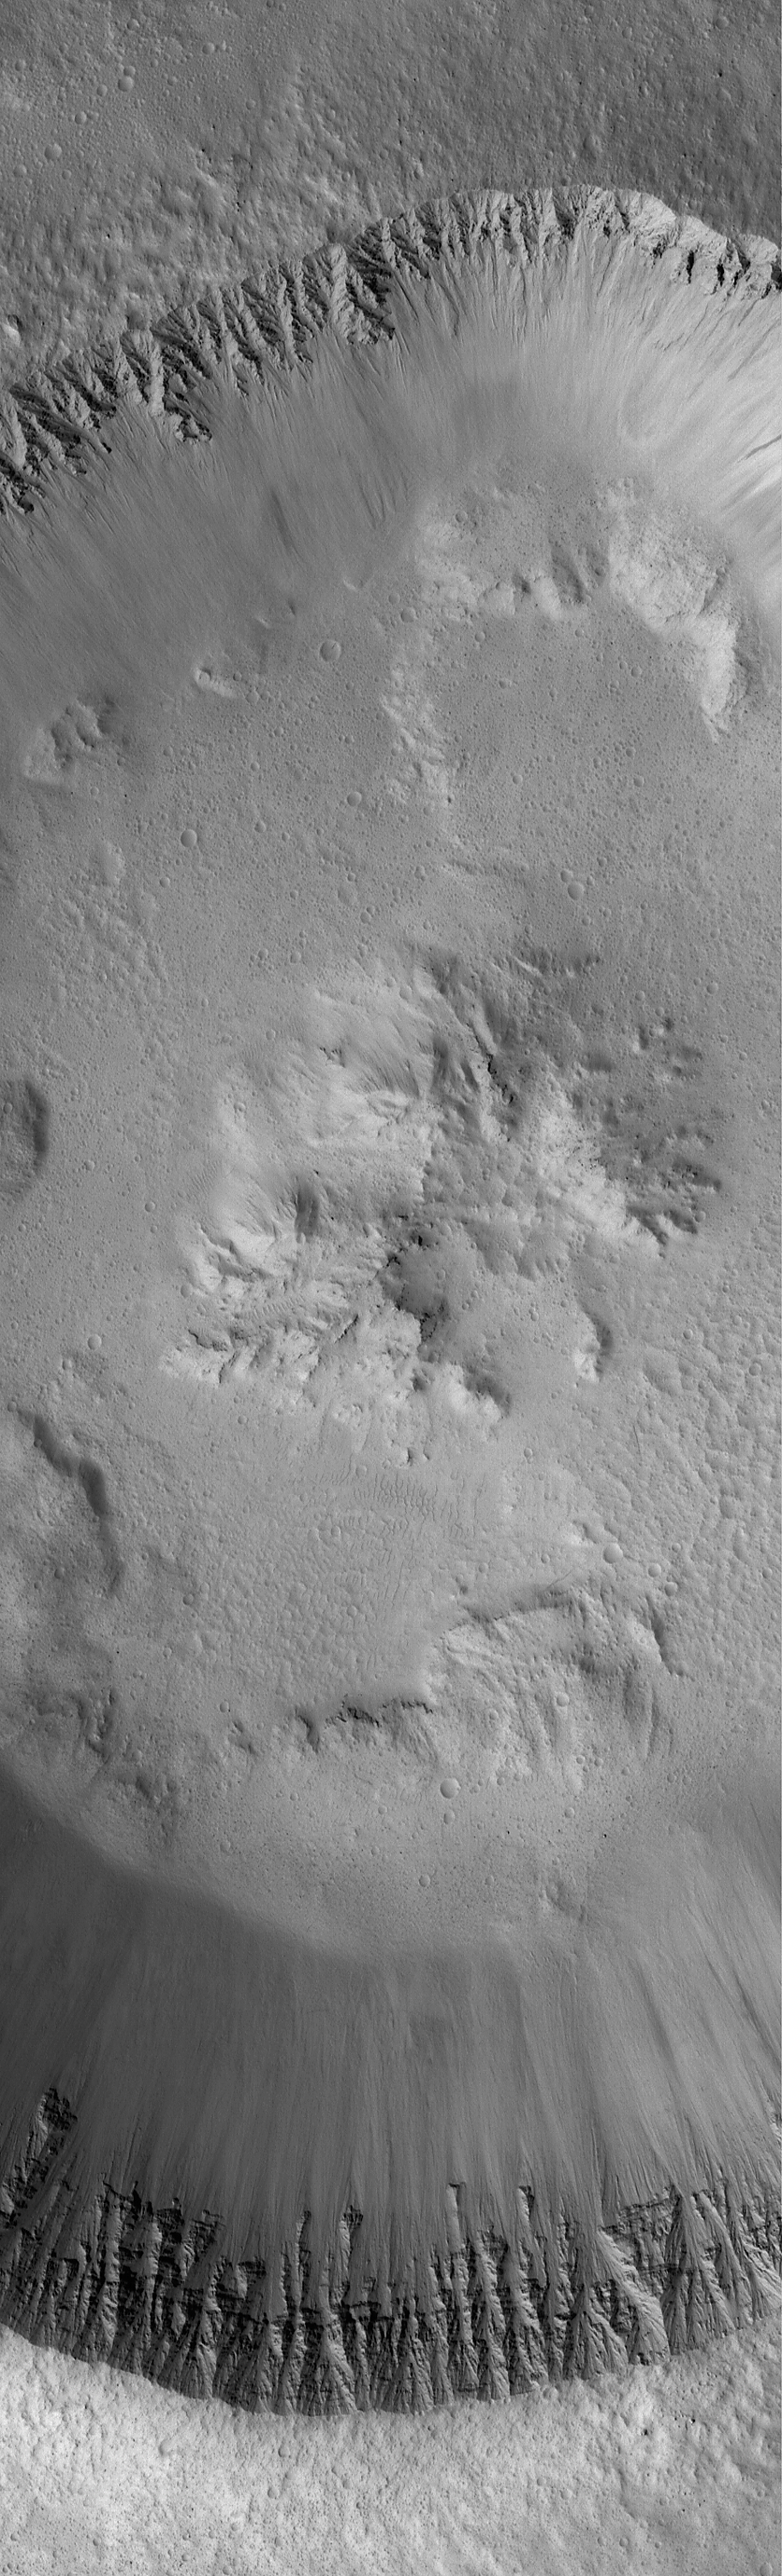

Impact Crater

23 September 2004
This Mars Global Surveyor (MGS) Mars Orbiter Camera (MOC) image shows fine details in the walls and floor of a meteor impact crater located immediately west of the Lycus Sulci ridged terrain, northwest of the volcano, Olympus Mons. The walls of the crater exhibit the finely-detailed layering of the local bedrock. This crater is centered near 31.4°N, 147.7°W. The image covers an area approximately 3 km (1.9 mi) across and is illuminated by sunlight from the lower left.

Credit: NASA/JPL/Malin Space Science Systems